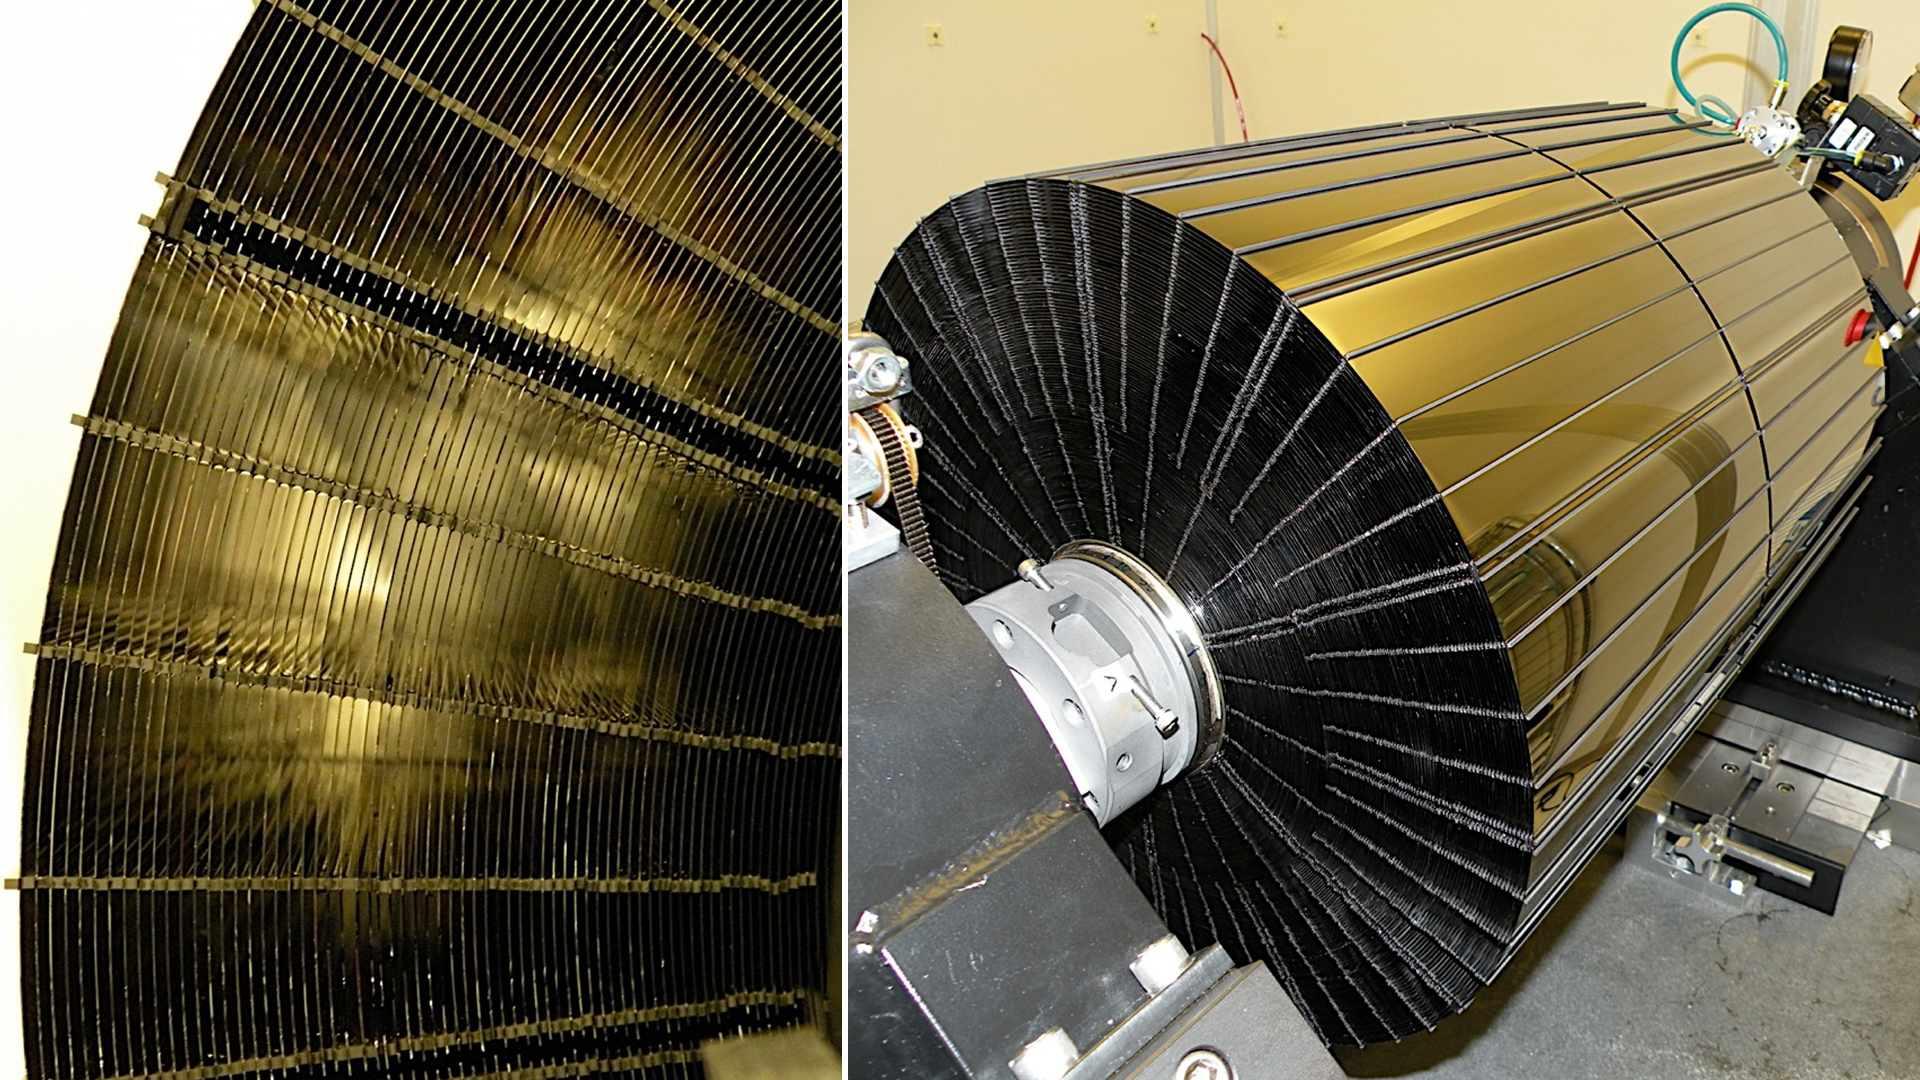

NuSTAR’s Russian Doll-like Mirrors

NASA’s Nuclear Spectroscopic Telescope Array, or NuSTAR, has a complex set of mirrors, or optics, that will help it see high-energy X-ray light in greater detail than ever before. These images show different views of one of two optic units onboard NuSTAR, each consisting of 133 nested cylindrical mirror shells as thin as a fingernail. The mirrors are arranged in this way in order to focus as much X-ray light as possible.

X-rays don’t behave like visible light. Instead of easily bouncing off surfaces, they tend to be absorbed. However, if an incoming X-ray grazes a surface at a very small, glancing angle, it will be reflected. By nesting mirrors of different sizes and angles, more X-rays can be reflected and focused onto the same spot.

Credit: NASA/JPL-Caltech